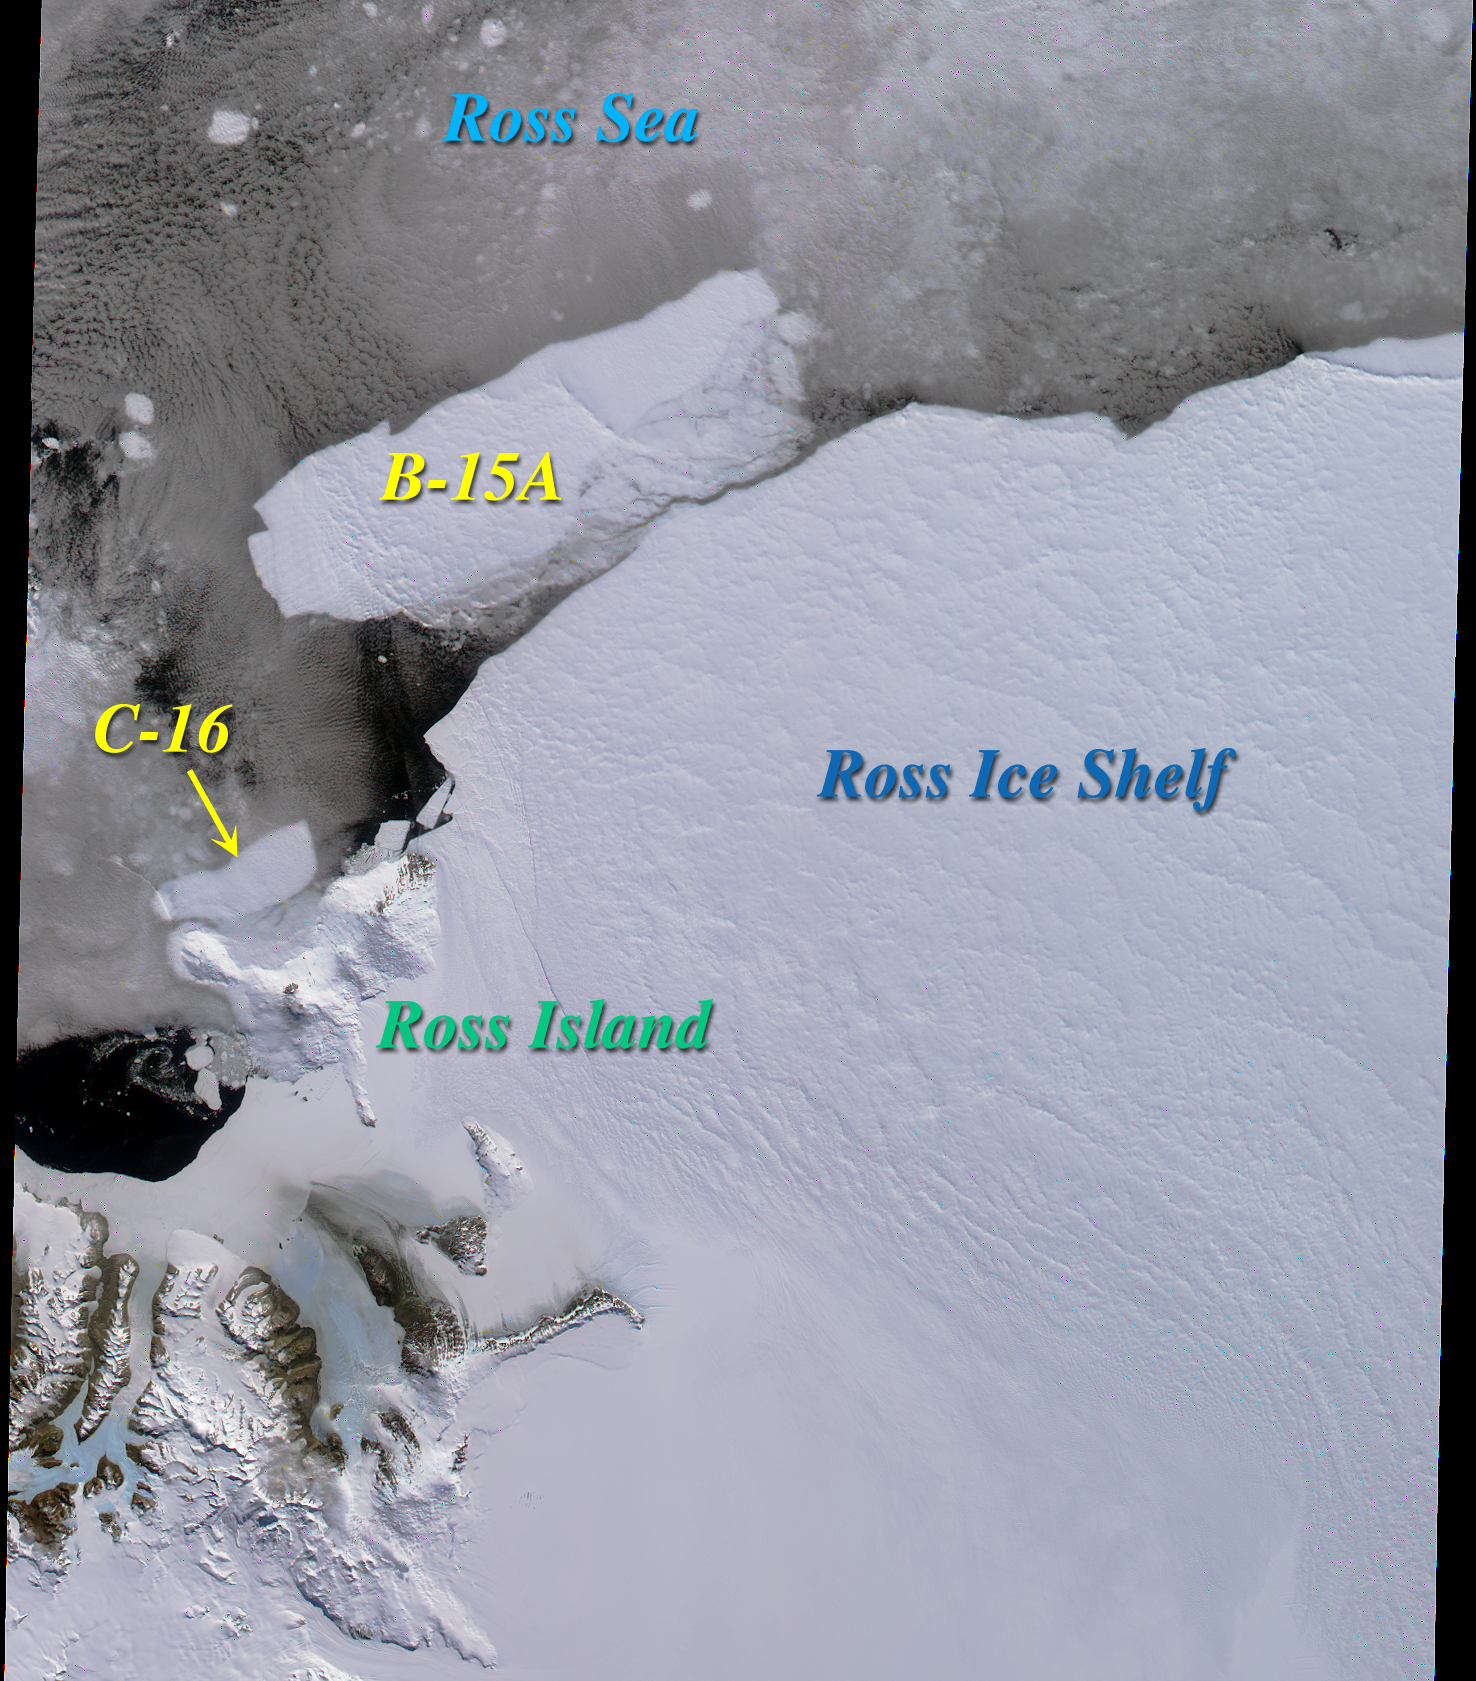

Icebergs in the Ross Sea, Antarctica

Two large icebergs, designated B-15A and C-16, are captured in this MISR nadir camera view of the Ross Ice Shelf and Ross Sea in Antarctica. The image was acquired on December 10, 2000 during Terra orbit 5220.

Iceberg C-16 calved off the ice shelf in late September and is nearly 50 kilometers in length. It is seen here having migrated to the vicinity of Cape Bird on Ross Island. The initial letter designation in an iceberg’s name denotes the longitudinal quadrant in which it is first seen, and new icebergs sighted in that quadrant are sequentially numbered. B-15 divided from the ice shelf last March, and initially was nearly as large as the state of Connecticut. It has since broken up into several pieces, hence the final letter designation in the berg shown in this image.

Ross Island lies between 77 and 78 degrees south latitude, and consists of several volcanic peaks, of which the still active Mt. Erebus is the tallest (3794 meters). It overlooks McMurdo Station, a U.S. research facility located near the tip of the island’s Hut Point Peninsula.

MISR was built and is managed by NASA’s Jet Propulsion Laboratory, Pasadena, CA, for NASA’s Office of Earth Science, Washington, DC. The Terra satellite is managed by NASA’s Goddard Space Flight Center, Greenbelt, MD. JPL is a division of the California Institute of Technology.

Credit: NASA/GSFC/JPL, MISR Team